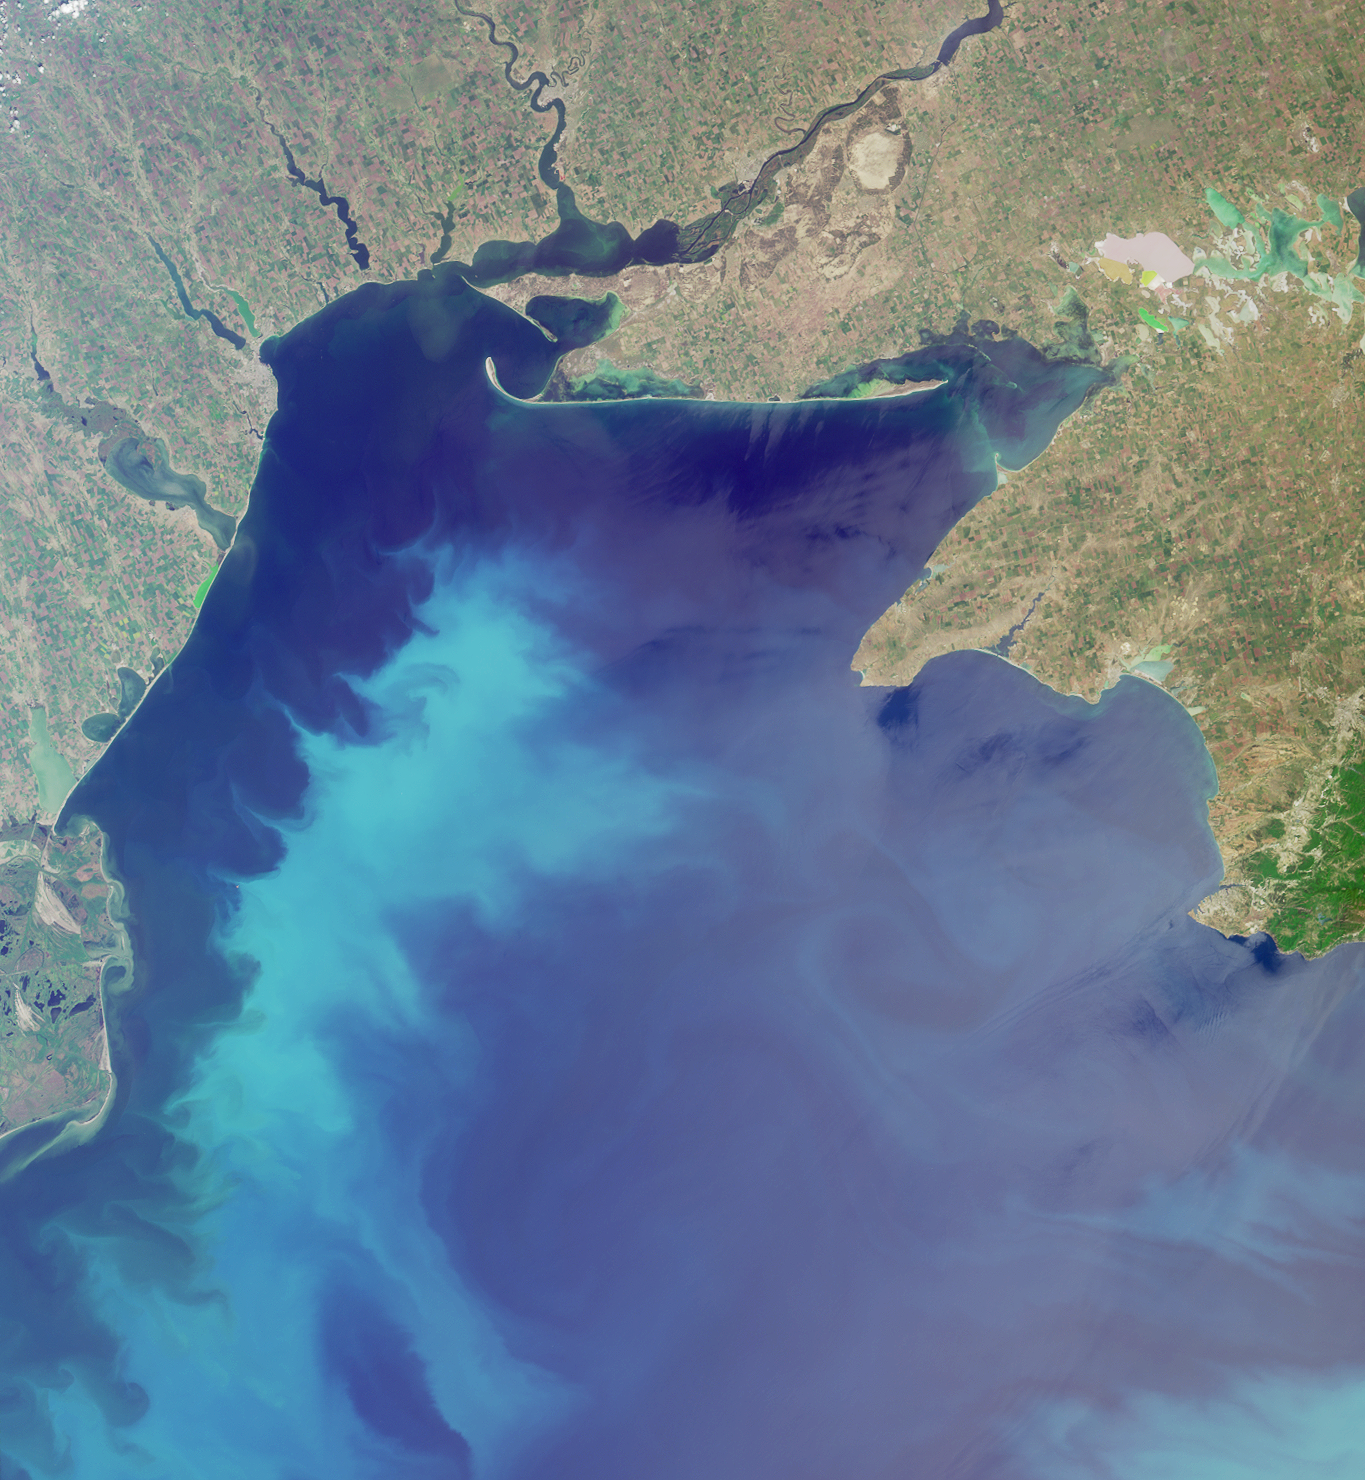

Where on Earth…? MISR Mystery Image Quiz #19: The Black Sea

The answers to this quiz appear in blue below each question.

1. Three of these statements about the large water body are false. Which one is true?
(A) The deepest portion of the water body is less than 2000 meters deep.
(B) The shallow waters of the northwest section of the water body are less saline than in deeper waters.
(C) A rich biological community of worms and crustaceans thrive in the mud below 180 meters depth.
(D) Algae and plankton form a vast and productive underwater “meadow” in the relatively shallow northern waters.

Answer: B is true
The Black Sea is the largest anoxic (oxygen poor) sea in the world. The deepest part of the Sea is over 2 kilometers, but there is very little oxygen below the top few hundred meters. Replenishment of the bottom waters of sea with new sea water from the Mediterranean is slow, and there is very little circulation between the relatively fresh shallow waters and the saltier, oxygen poor waters at great depths. The bacteria in the bottom waters quickly consume the available oxygen and the Sea is virtually dead below the top 200 meters. Despite this situation, its surface waters have supported a rich and diverse marine life. The relatively shallow north-western part of the Black Sea was virtually covered with “underwater meadows” known as Zernov’s Phyllophora fields. The rivers which drain to the Sea provided the nutrients essential for marine plants and algae, until over-fertilization from agriculture and industry in the 1970s and 1980s caused the Phyllophora ecosystem to suffer a catastrophic collapse.

2. Three of these statements about the large water body are true. Which one is false?
(A) The pale blue swirls of color in these waters indicate calcareous phytoplankton called coccolithophores.
(B) Since the 1960s, coccolithophores have become more abundant, and diatoms (another type of phytoplankton) have decreased.
(C) Early seafarers used the prevailing clockwise circulation of the currents to navigate these waters.
(D) Archaeological relics discovered under 100 meters of water indicate that the coastline was lower several thousand years ago than today.

Answer: C is false
One group of phytoplankton that are identifiable from space are calcareous phytoplankton called coccolithophores; and judging by the milky turquoise color of the swirls, it is probable that coccolithophores were in bloom. The increased nitrogen content of river waters entering the Sea since the early 1970s is part of the reason for an increase in coccolithophores and a decrease in diatoms (siliceous plankton) since that time. The Black Sea current runs counterclockwise and was utilized by early navigators. The Sea is a rich source of archaeological relics, since many ancient wooden vessels are preserved in the oxygen-deprived waters. One archaeological site from which ships and relics were recovered is situated below 100 meters of water in an area that appears to have been a coastline several thousand years ago.

3. Three of these statements about human activities within the area are true. Which one is false?
(A) There have been more than 10 geological studies conducted to determine the petroleum potential of the region.
(B) More than 20 fish species once found in the large water body have become “commercially extinct” over the last 50 years.
(C) One country within the image area is reported to have a 99.7% literacy rate or better.
(D) Many of the navigable rivers are forced to close for up to one month during winter.

Answer: D is false
An array of geological studies and surveys have been conducted to assess the oil and gas resources od the Black Sea. The traditional livelihood of fishing in the Sea has been suffering in recent years, with 21 of the 26 major species now considered “commercially extinct” due to over-fishing, pollution and invasive species. The literacy rate (the proportion of people aged 15 and over who can read and write) in both Romania and Ukraine is high, but the literacy rate for Ukraine is especially high at 99.7% for the year 2003. The region can become bitterly cold in winter, with temperatures recorded as low as -30 degrees Celsius. During the winters of 1928-1929, 1953-1954, 1941-1942, 1984-1985, many coastal areas were frozen for 45-60 days. Only the north-western part of the Black Sea ices over during such cold winters, but within this area ports and rivers can freeze for more than a month. Whilst important ports and navigable rivers are kept open by ice-breakers, rivers that are not broken up by ice-breakers may freeze for two months.

4. Three of these statements about the river whose delta, or mouth, appears along the lower left-hand edge are false. Which one is true?
(A) The freshwater inflow from this river to the large water body is approximately twice the amount of saltwater inflow to the large water body.
(B) The entire river delta falls under the jurisdiction of one country.
(C) Contaminated water from a mining disaster that occurred hundreds of kilometers upstream (in January 2000), took less than 30 days to reach the river mouth.
(D) Over the past 20 years, the discharge of nitrates and phosphates from this river have decreased compared with 1960s levels.

Answer: C is true
About 60% of the total freshwater inflow to the Black Sea comes from the Danube River (about 200 km3/year), and the volume of saltwater flowing to the Black Sea through the Bosporus is estimated to be between 120 km3/year and 315 km3/year. Thus, the volume of inflow from the Danube is not twice the volume of the inflow from the Bosporus. Most of the Danube Delta falls under the jurisdiction of Romania, but a small northerly portion of the Delta falls under Ukrainian jurisdiction. When the Baia Mare mining disaster contaminated the Tizsa River on January 30, 2000, contaminated water was brought down the Tizsa and into the Danube, and the cyanide pollution from the tailings overflow was detected at the mouth of the Danube on February 25. The nutrient discharge from the Danube to the Black Sea has been relatively stable for phosphates, but nitrogen levels are about four times those observed in the 1960s.

5. A rare bird that can weigh more than 45 pounds is known to inhabit:
(A) a nature preserve situated along the wide river that flows from the top of the image nearest to the right,
(B) lands surrounding the shallow, mineral-rich, pink and green-colored lagoons that extend from the upper right-hand edge of the image,
(C) neither of these places, or;
(D) both of these places.

The Great Bustard (Otis tarda) is the largest land bird in Ukraine. Adult Great Bustards can reach about 48 pounds. The Askania-Nova Biosphere Reserve along the Dnieper River provides habitat for the Great Bustard. There are also a number of Great Bustards found in the Sivash (or Syvash) area, where a series of shallow, mineral-rich lagoons connect the Black Sea with the Sea of Azov. The Western and Central Syvash lagoons appear here as the pink and green-colored water bodies in the upper right-hand corner.

Bonus question:
6. A sinuous river curves toward the large water body in the upper-central portion of the image. Near the mouth of this river, a small orange spot can be discerned along the right-hand bank, near a small city known by two names. Name the most likely cause for the orange color at that location.

Answer:
The orange area referred to is situated along the eastern (right-hand) shore of the Bug River, about 20 kilometers south of the city of Mikolayiv (or Nikolaev). The most likely cause of the orange color is “red mud”, which is waste from the bauxite refining process. The area is likely to be an artificial lake or other storage area used to accumulate slurry, and the waste probably comes from the large Mikolayiv Alumina Plant.

MISR was built and is managed by NASA’s Jet Propulsion Laboratory, Pasadena, CA, for NASA’s Office of Earth Science, Washington, DC. The Terra satellite is managed by NASA’s Goddard Space Flight Center, Greenbelt, MD. JPL is a division of the California Institute of Technology.

Credit: NASA/GSFC/LaRC/JPL, MISR Team